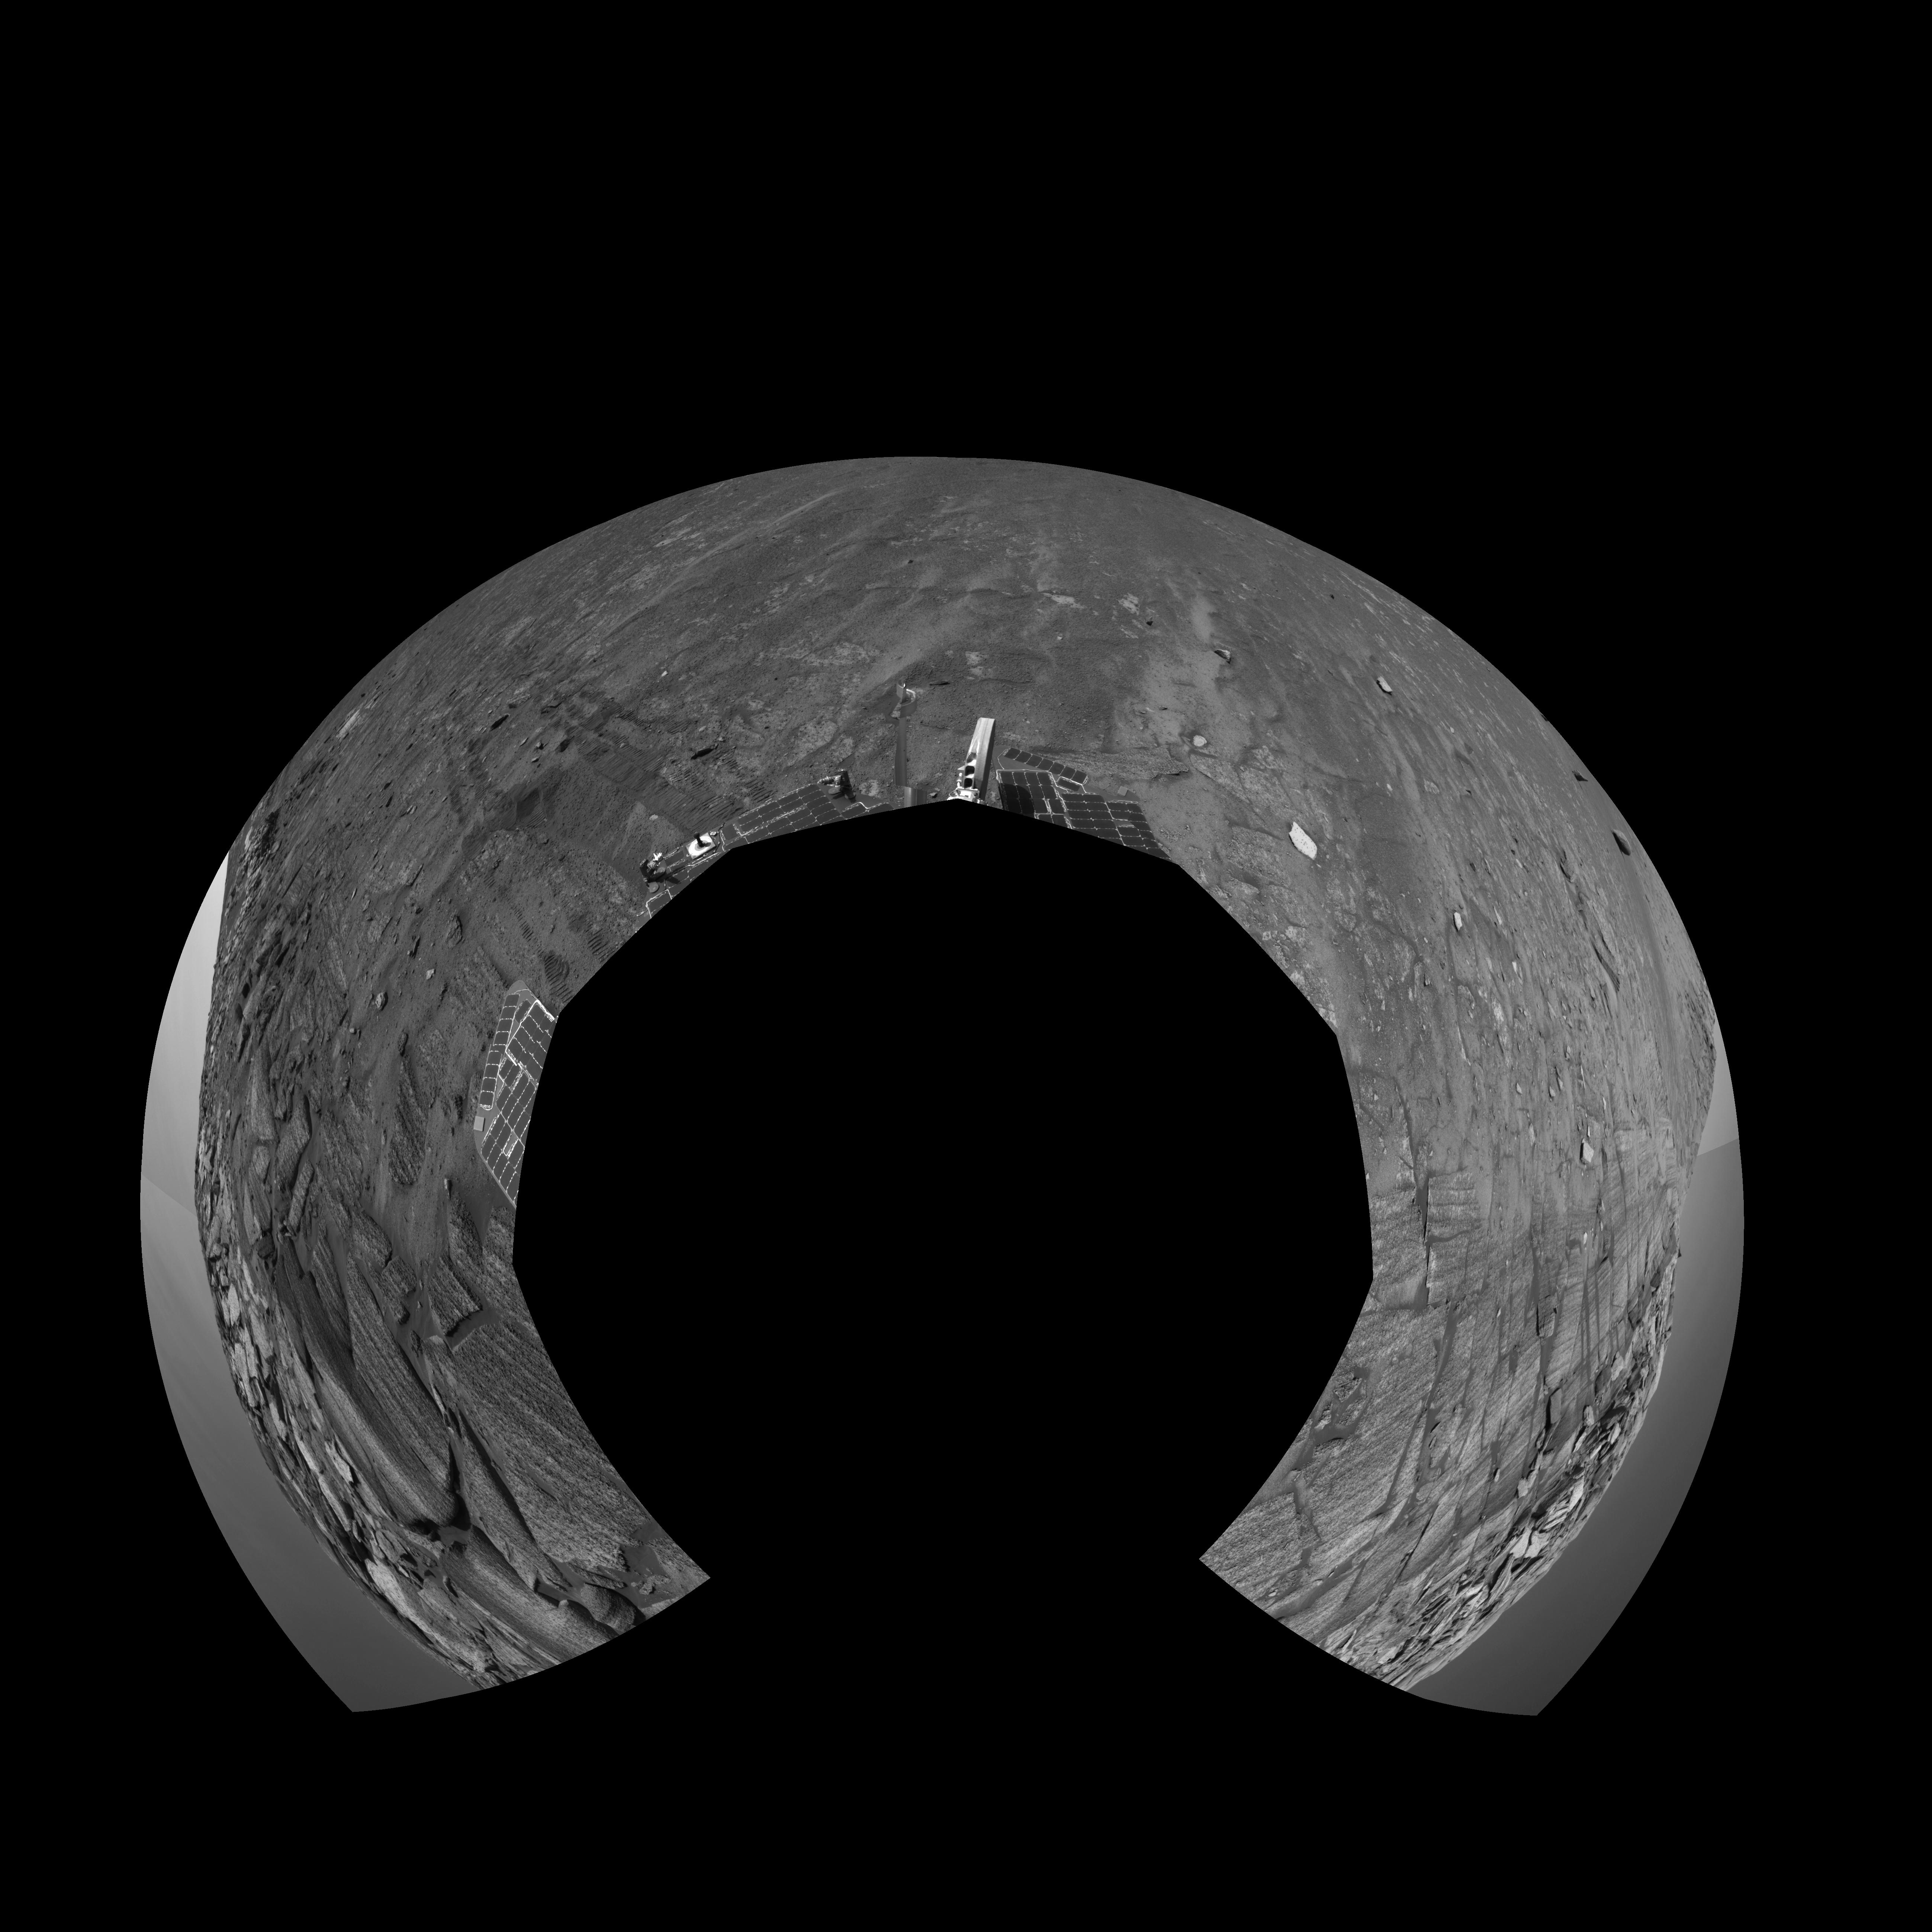

Along Endurance Crater’s Inner Wall (Polar)

This view from the base of “Burns Cliff” in the inner wall of “Endurance Crater” combines several frames taken by Opportunity’s navigation camera during the NASA rover’s 280th martian day (Nov. 6, 2004). It is presented in a polar projection with geometric seam correction. Rover wheel tracks in the left half of the image show some of the slippage the rover experienced in making its way to this point. The site from which this image was taken has been designated as Opportunity’s Site 37.

Credit: NASA/JPL